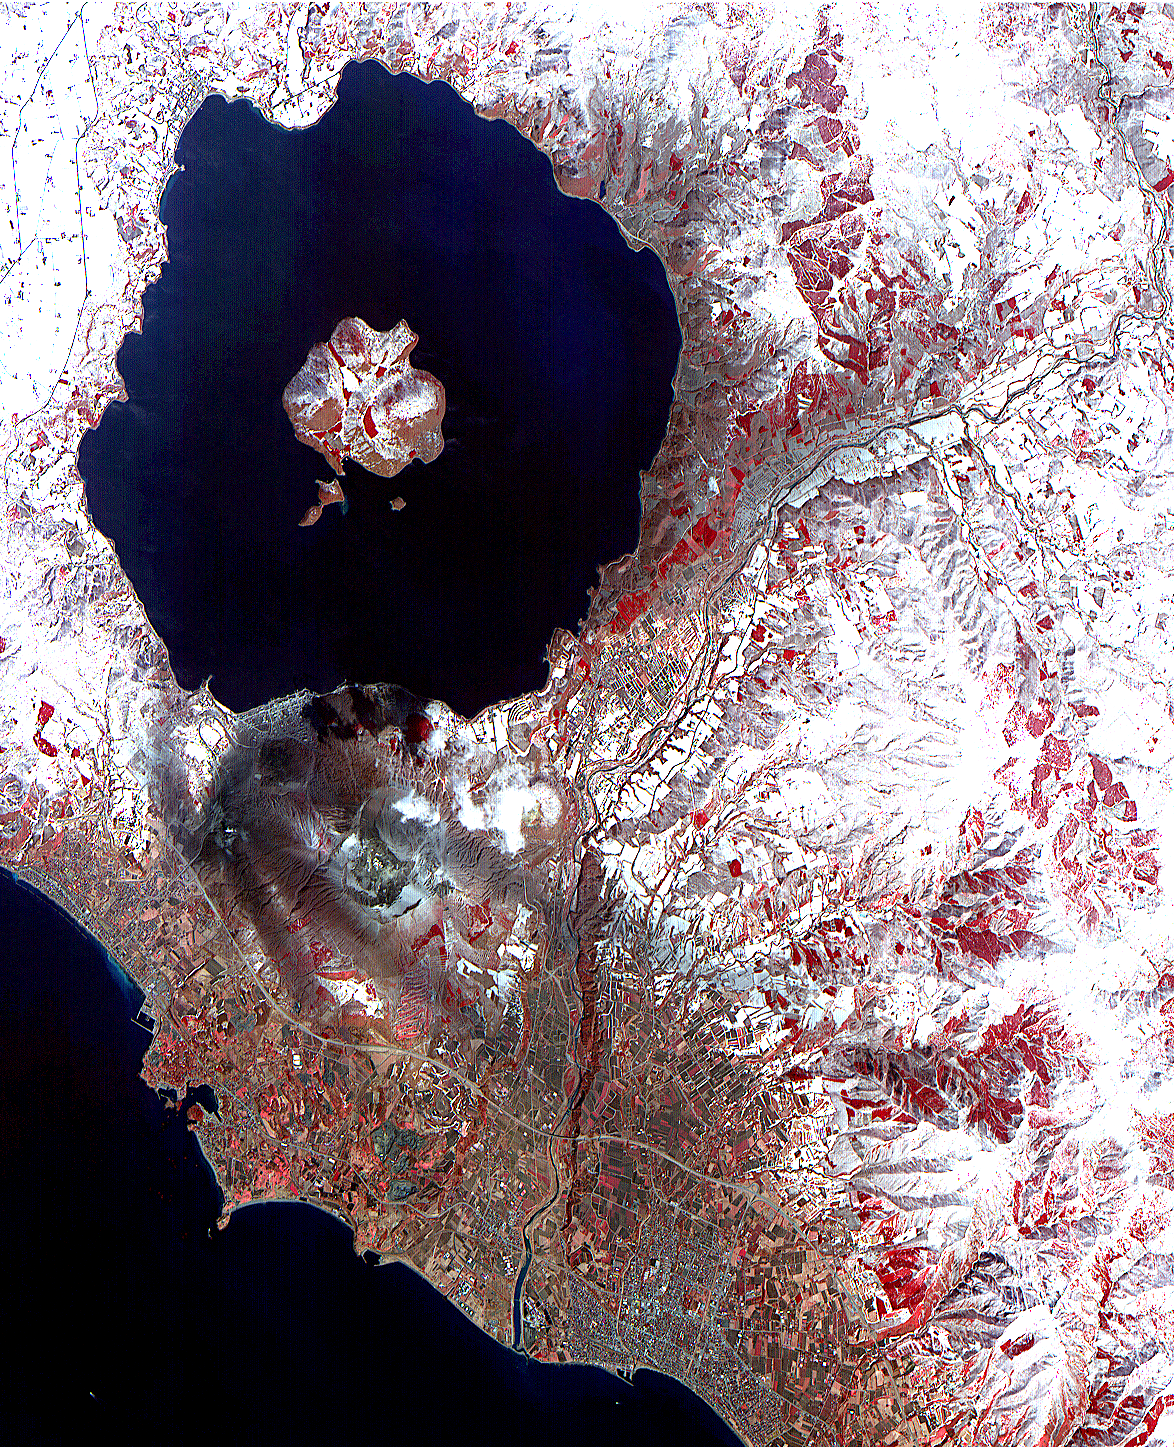

ASTER Images Mt. Usu Volcano

On April 3, the Advanced Spaceborne Thermal Emission and Reflection Radiometer (ASTER) on NASA’s Terra Satellite captured this image of the erupting Mt. Usu volcano in Hokkaido, Japan. With its 14 spectral bands from the visible to the thermal infrared wavelength region, and its high spatial resolution of 15 to 90 meters (about 50 to 300 feet), ASTER will image the Earth for the next 6 years to map and monitor the changing surface of our planet.

This false color infrared image of Mt Usu volcano is dominated by Lake Toya, an ancient volcanic caldera. On the south shore is the active Usu volcano. On Friday, March 31, more than 11,000 people were evacuated by helicopter, truck and boat from the foot of Usu, that began erupting from the northwest flank, shooting debris and plumes of smoke streaked with blue lightning thousands of feet in the air. Although no lava gushed from the mountain, rocks and ash continued to fall after the eruption. The region was shaken by thousands of tremors before the eruption. People said they could taste grit from the ash that was spewed as high as 2,700 meters (8,850 ft) into the sky and fell to coat surrounding towns with ash. “Mount Usu has had seven significant eruptions that we know of, and at no time has it ended quickly with only a small scale eruption,” said Yoshio Katsui, a professor at Hokkaido University. This was the seventh major eruption of Mount Usu in the past 300 years. Fifty people died when the volcano erupted in 1822, its worst known eruption.

In the image, most of the land is covered by snow. Vegetation, appearing red in the false color composite, can be seen in the agricultural fields, and forests in the mountains. Mt. Usu is crossed by three dark streaks. These are the paths of ash deposits that rained out from eruption plumes two days earlier. The prevailing wind was from the northwest, carrying the ash away from the main city of Date. Ash deposited can be traced on the image as far away as 10 kilometers (16 miles) from the volcano.

Advanced Spaceborne Thermal Emission and Reflection Radiometer (ASTER) is one of five Earth-observing instruments launched December 18, 1999, on NASA’s Terra satellite. The instrument was built by Japan’s Ministry of International Trade and Industry. A joint U.S./Japan science team is responsible for validation and calibration of the instrument and the data products. Dr. Anne Kahle at NASA’s Jet Propulsion Laboratory, Pasadena, California, is the U.S. Science team leader; Moshe Pniel of JPL is the project manager. ASTER is the only high resolution imaging sensor on Terra. The primary goal of the ASTER mission is to obtain high-resolution image data in 14 channels over the entire land surface, as well as black and white stereo images. With revisit time of between 4 and 16 days, ASTER will provide the capability for repeat coverage of changing areas on Earth’s surface.

The broad spectral coverage and high spectral resolution of ASTER will provide scientists in numerous disciplines with critical information for surface mapping, and monitoring dynamic conditions and temporal change. Example applications are: monitoring glacial advances and retreats; monitoring potentially active volcanoes; identifying crop stress; determining cloud morphology and physical properties; wetlands evaluation; thermal pollution monitoring; coral reef degradation; surface temperature mapping of soils and geology; and measuring surface heat balance.

Credit: NASA/GSFC/METI/ERSDAC/JAROS, and U.S./Japan ASTER Science Team